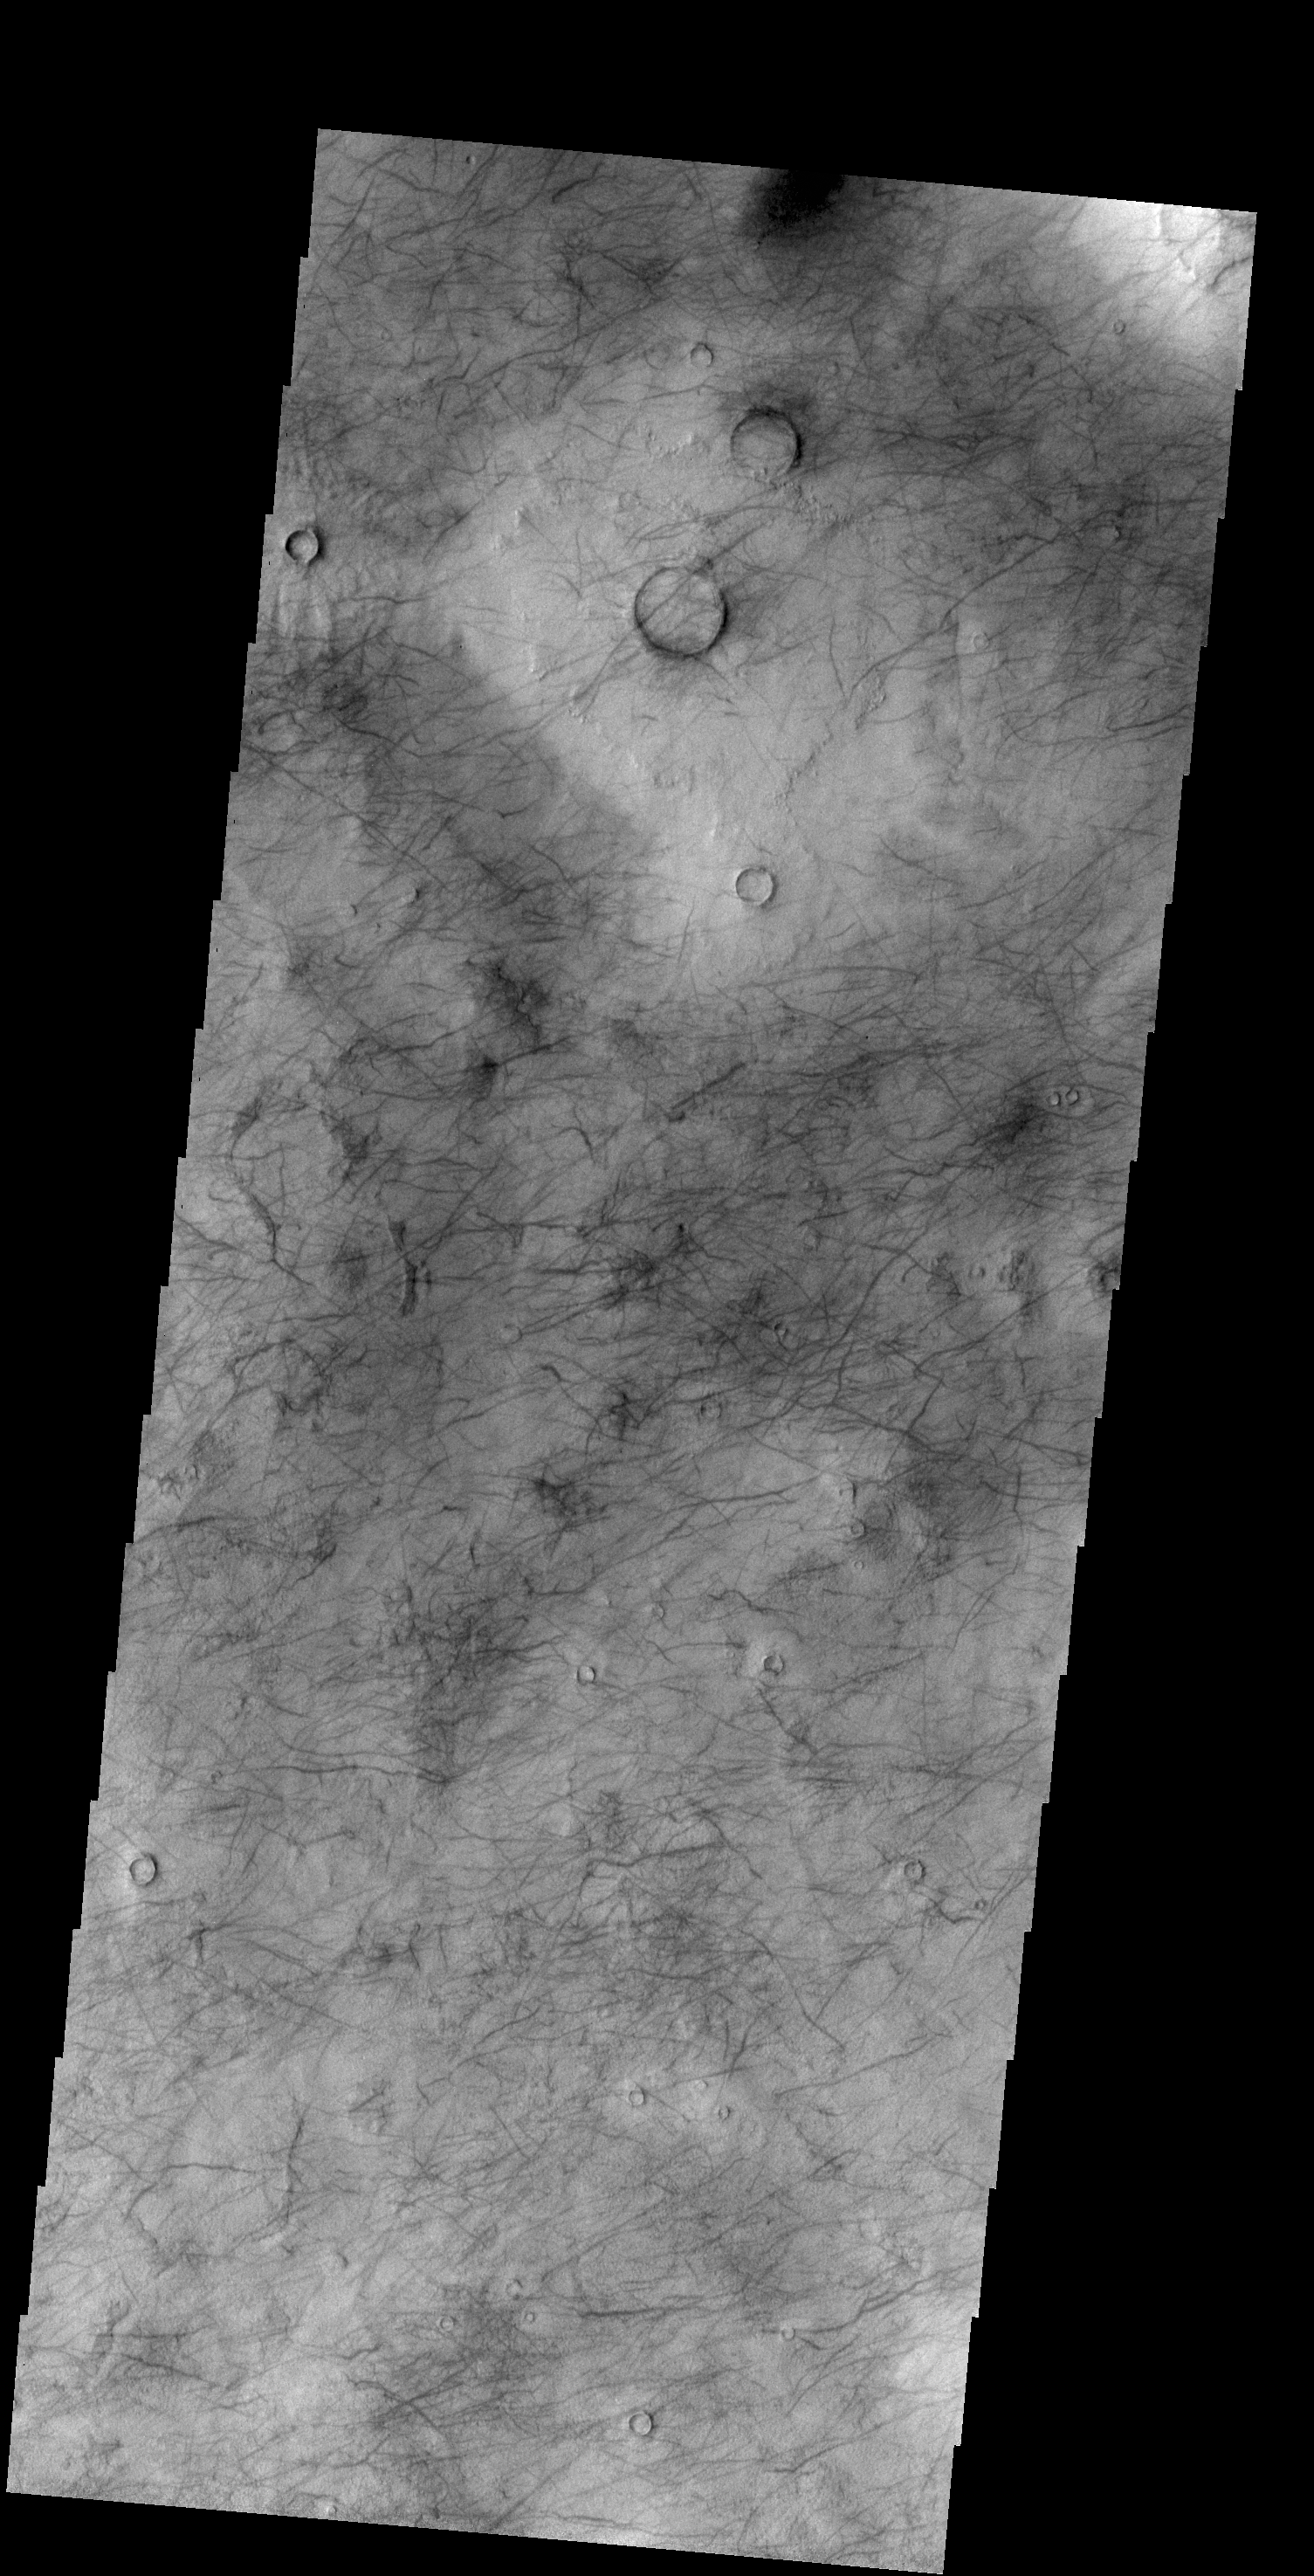

More Dust Devils

Looking at yet another portion of Utopia Planitia, we still find hundreds of dust devil tracks.

Credit: NASA/JPL-Caltech/ASU